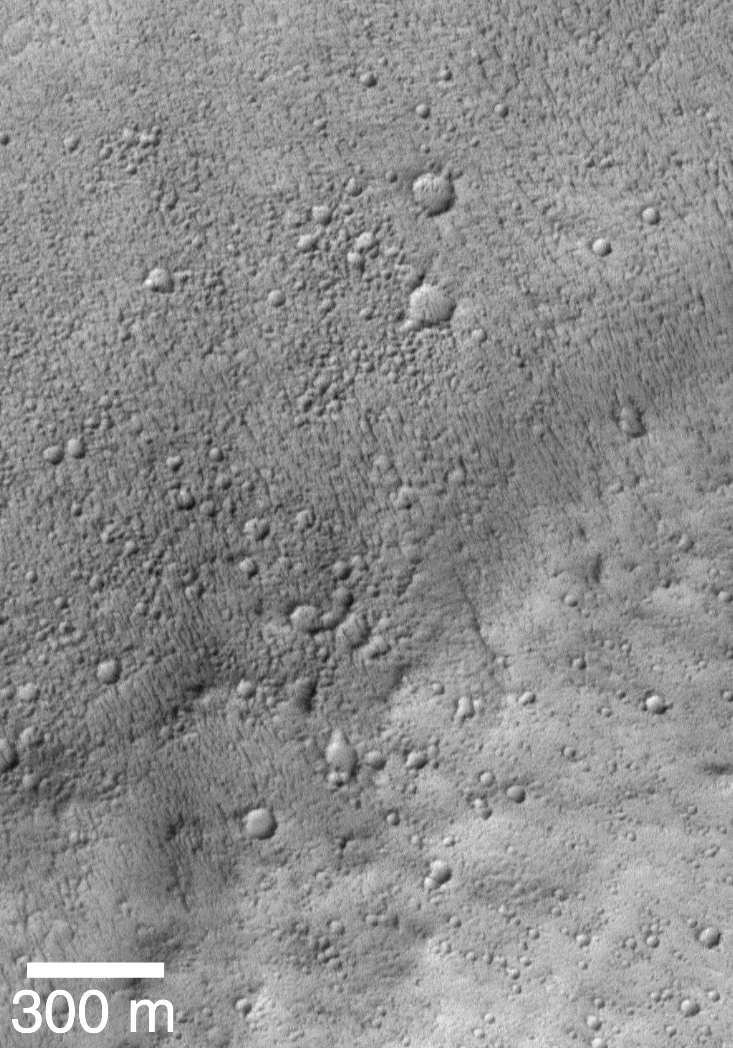

Mars Shoreline Tests: Contact between Lycus Sulci and Amazonis Planitia

This picture is the first MOC high resolution image that showed the contact between the Lycus Sulci uplands and Amazonis Planitia lowlands. In this subframe of MOC image SPO 1-225/03, Amazonis and Lycus Sulci are separated by a subtle rise that runs diagonally across the scene from near the lower left toward the upper right. The Amazonis plains are toward the top of the picture, the Lycus Sulci uplands are toward the bottom. Both surfaces have been cratered by small meteoroid impacts. The Amazonis plains surface has many small, nearly parallel ridges that may have formed by wind erosion. These ridges are not found on the Lycus Sulci surface. None of the features seen in this image look like typical seashore landforms found on Earth — i.e., there are no beaches, windblown coastal dunes, or even the wave-cut cliff that was thought to exist on the basis of previous Viking images. The picture is illuminated from the lower right and was acquired in April 1998.

Lycus Sulci is the name of a region of hills and ridges located north and northwest of the famous giant volcano, Olympus Mons (see inset, above). Viking images of the area where the western margin of the Lycus Sulci meets the smooth Amazonis plains (upper left in the figure above) led some researchers to conclude that the two surfaces were in contact along a cliff. The proposed cliff faces toward the smooth plains, and thus it was suggested that this might be the kind of cliff that forms from erosion by waves in a body of water as they break against a coastline.
During the first year that Mars Global Surveyor (MGS) was orbiting the red planet (1997-1998), the Mars Orbiter Camera (MOC) acquired three high-resolution images along the contact between the Lycus Sulci hills and the Amazonis plains. The location of the portion of each image that is illustrated below is shown in this figure by a small, white box identified by the archival image number (e.g., “SPO2-428/03” refers to the 3rd image taken on the 428th orbit during the Science Phasing Orbits 2 phase of the MGS mission). The regional context view shown here is a portion of Viking orbiter image 851A29; its center is near 32°N, 114°W and it is illuminated from the right.

MRPS 95319

Lycus Sulci and Amazonis Planitia are shown here separated by a rise that runs diagonally across the scene from near the lower left toward the upper right. This picture is a subframe of MOC image SPO2-428/03, taken in July 1998. The Lycus Sulci uplands here are more roughly-textured than in the previous image, and the flat Amazonis plains appear to be more smooth and lack the small parallel ridges seen in the earlier view. The lack of the small ridges might be real, or they might be present but cannot be seen because this picture has a lower resolution than the previous one. This image, too, shows that the contact between Amazonis and Lycus Sulci is not a cliff, and once again there are no features that can be unambiguously identified as coastal landforms.

MRPS 95320

This is the third MOC image obtained during the first year of MGS operations that shows the contact between Lycus Sulci and Amazonis Planitia. This picture, a subframe of SPO2-483/08, was taken in August 1998. The Lycus Sulciup lands at this location dominate the lower half of the picture, while the Amazonis plains cover the upper half. The uplands here exhibit many small buttes (bumps or knobs in lower right of the scene), and the contact zone between the upland and lowland includes a triangular-shaped ridge (center/right). As with the earlier views of the contact between Lycus Sulci and Amazonis, no features of obvious origin by coastal processes (e.g., erosion by waves crashing against ashore) are seen. The scene is illuminated from the right.

The first picture above shows the regional context of a Mars Global Surveyor (MGS) Mars Orbiter Camera (MOC) high-resolution image that was targeted in August 1998 with the intent to test the hypothesis that the northern plains of Mars were once the site of a vast ocean of liquid water. The second picture shows the resulting MOC image, numbered SPO2-515/05 and located at 40.0°N, 6.0°W in the transition zone between the Cydonia region and Acidalia Planitia, Mars.

The context image (first picture) includes several dark lines, some of which are labeled I and some are labeled G. These dark lines were proposed in previous, peer-reviewed scientific papers to be possible ocean shorelines located along the margins of the martian northern plains. Line I was called the Interior Plains Boundary, and line G was called the Gradational Boundary. The MGS MOC high resolution image was targeted such that it would examine the nature of line I, the Interior Plains Boundary.

The second figure shows the MOC high resolution view. The picture on the left side of the figure (second image) is the full MOC image and the white box indicates the location of the expanded view to the right. In the expanded view (the center of the figure), the location of line I — the proposed shoreline — is shown by a dashed curve. The dashed curve follows a subtle, shallow trough. None of the types of coastal landforms common on Earth — such as a beach, wave-cut cliff or terrace, or coastal dune fields, are seen at this location. If an ocean had once been present, then the water would have covered the top 2/3 of the expanded view — i.e., water would have lapped up against the rounded mounds in the lower 1/3 of this picture. Instead of coastal landforms, the MOC image exhibits a dark surface in its upper 1/3. The dark surface covers older, rounded hills and has a low, lobate escarpment along its southern margin. This escarpment faces south — that is, it faces toward the once-proposed coastline. In other words, the escarpment faces in a direction opposite of what would be expected for a coastal environment.

The context picture uses Viking orbiter image 561a24 as a base.

MRPS 50586

Mars Global Surveyor’s (MGS) Mars Orbiter Camera (MOC) took the above picture (second of the two) of some massifs and mesas in the Cydonia region of Mars in early September 1998. The purpose of this image — number SPO2-532/04 — was to test the hypothesis that the martian northern plains were once the site of an ocean or large sea. According to this hypothesis, and according to peer-reviewed and published maps, each one of the mesas and massifs in the two pictures above should have shorelines around their margins. The hypothesis holds that these were once islands and that waves would lap — and sometimes crash — against these landforms, rip off huge chunks of rock, and create steep cliffs and stair-stepped terraces in the rock.

The first picture above shows the regional context of the MOC high resolution view in Cydonia. The context picture, from Viking orbiter image 227S11, is illuminated from the right. The second picture above is a figure that shows the full SPO2-532/04 MOC image and two expanded views of portions of this image. Mesas are flat-topped uplands, and massifs are the more triangular, massive peaks. If an ocean had been present in this region, terraces that indicate erosion or bathtub rings of salt or carbonate deposits left by the retreat of this ocean as it dried up might be found around each mesa and massif. No such features are found, nor is it at all obvious why these mesas and massifs were portrayed in previously published figures as having shorelines around them. The MOC image is illuminated from the left.

If the northern plains of Mars had ever been the site of a vast ocean, then any highlands that protrude above these plains might be expected to exhibit shorelines. The somewhat curved, flat-topped mesa seen in Viking image 026A72 (first image) is bounded by a dark band. Prior to the Mars Global Surveyor (MGS) mission, this mesa was interpreted by some researchers as having been a possible island in an ancient, northern plains ocean. The dark band was interpreted to be a shoreline resulting from the action of waves lapping against the island’s coast.

A high resolution image of the banded mesa — located on the Acidalia plains around 45°N, 7°W — was acquired by the MGS Mars Orbiter Camera (MOC) in August 1998, over twenty years after the Viking image was taken. A subframe of this image — SPO2-515/06 — is shown in the second image. In the MOC image, the dark band resolves into a series of narrower bright and dark bands. Each band has a slightly different texture and brightness. Furthermore, what appeared to be a sunlit escarpment bounding the north side of the mesa in the Viking image appears in the MOC image to be only a shallow slope rather than a scarp or cliff. The origin of the different bands is not known, but the most likely explanation that would be consistent with other MOC observations of Mars is that the mesa consists of layered rock, and that each band is an outcropping of a different layer of this rock. The different textures would result from the differing resistance to erosion of each layer. Both images shown here are illuminated from the left.

Credit: NASA/JPL/MSSS